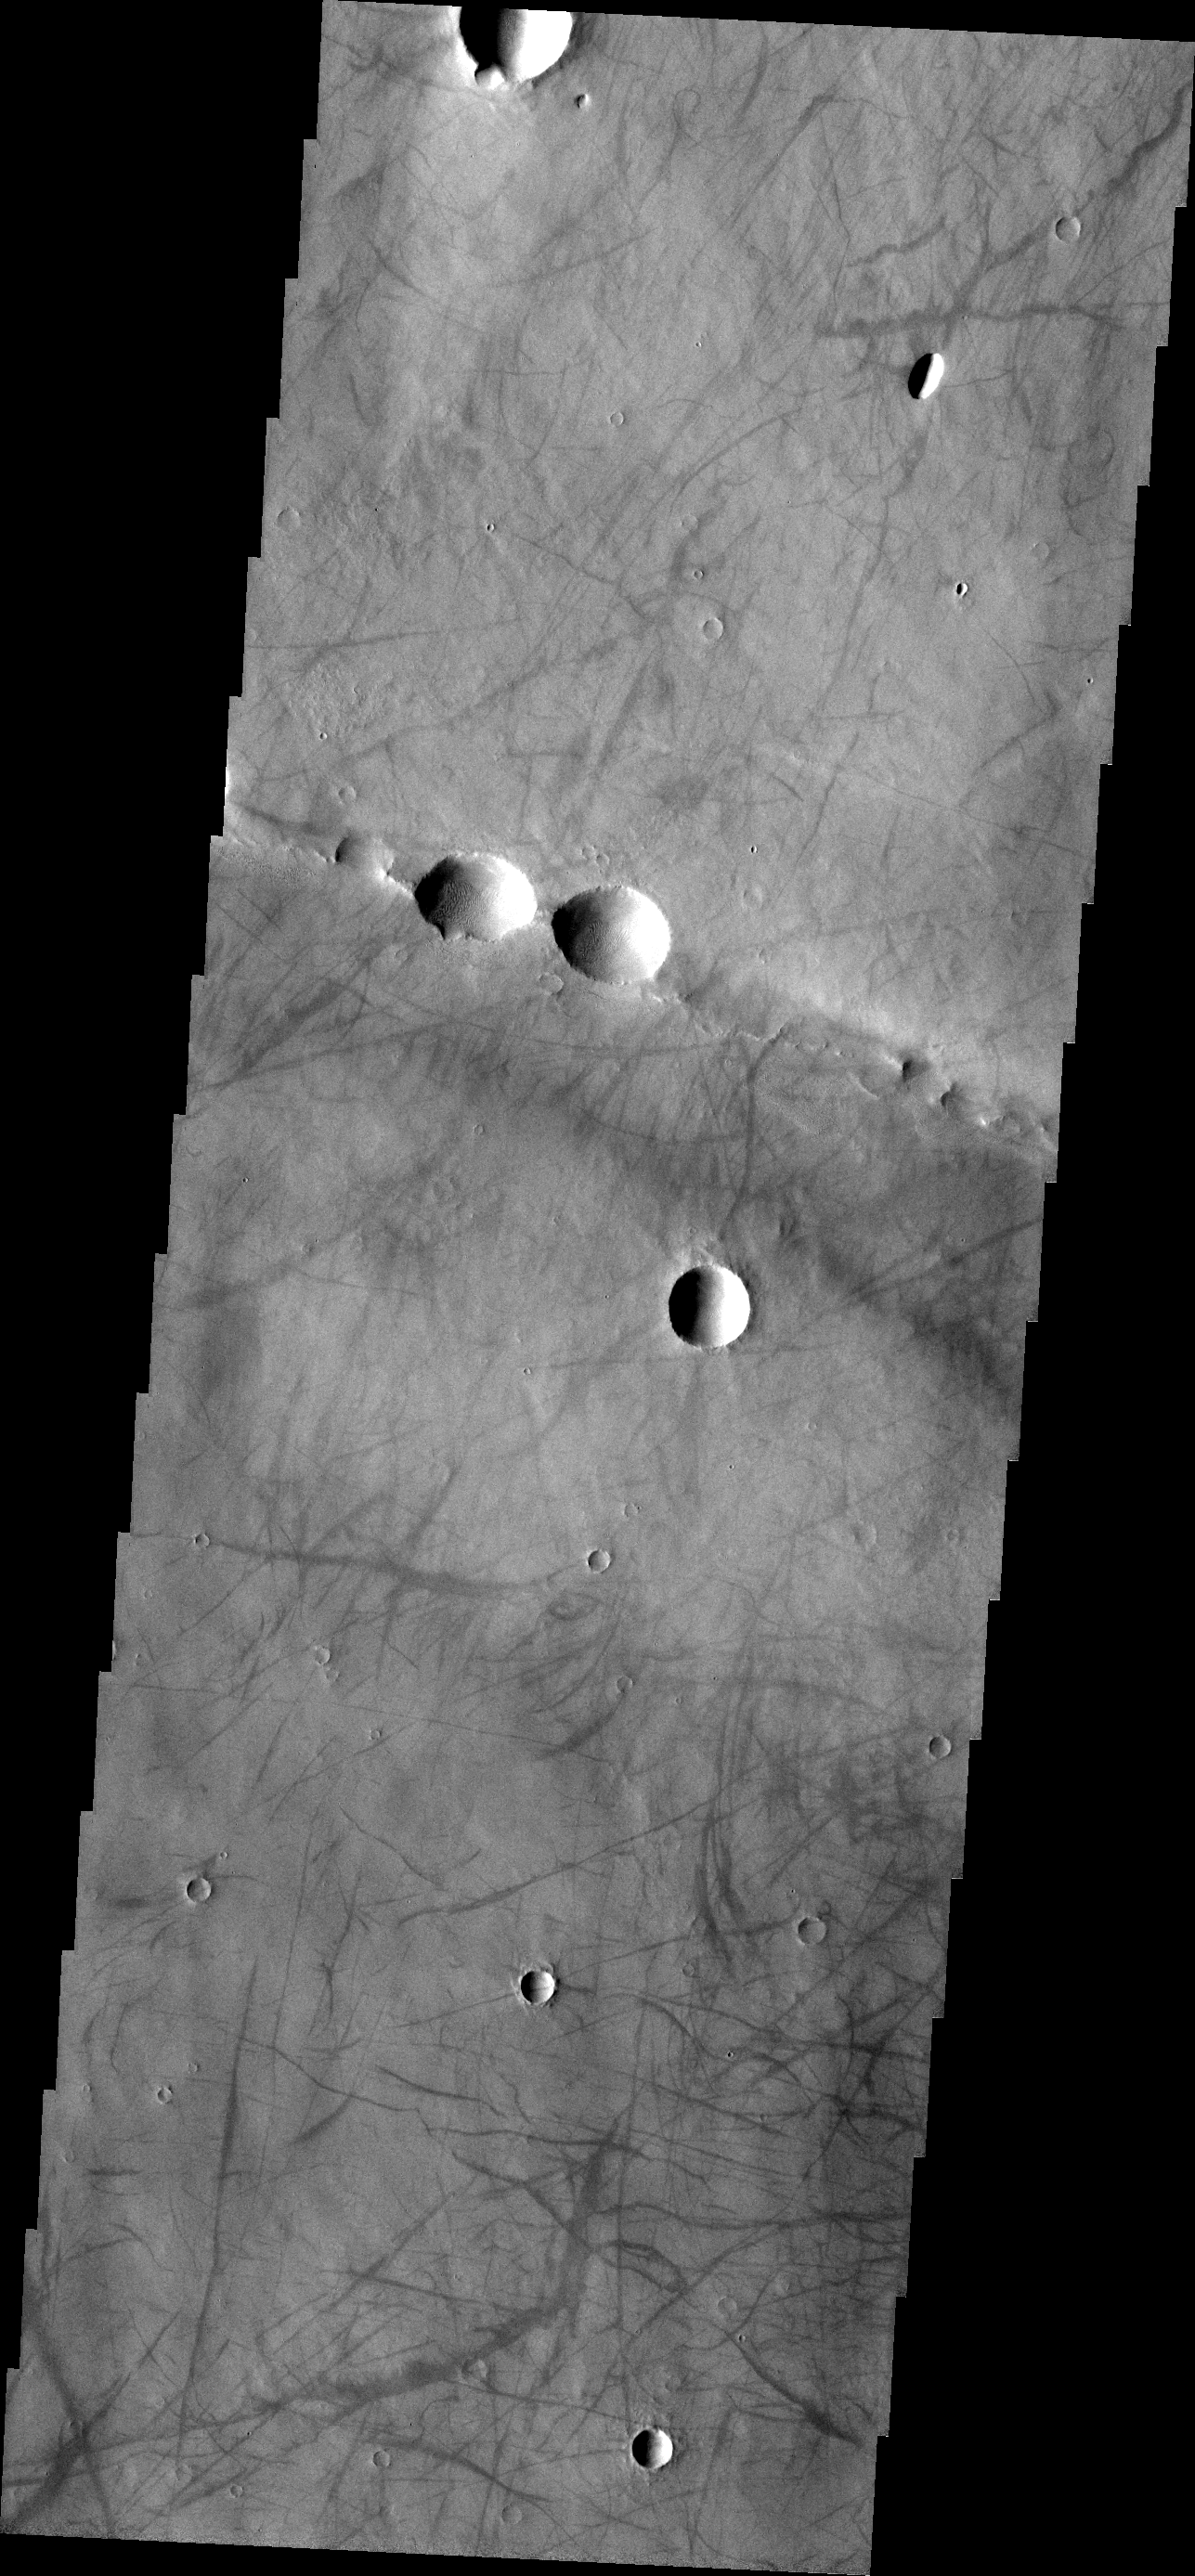

Dust Devil Tracks

The dust devil tracks in this VIS image are located on Syria Planum, just south of Noctis Labyrinthus.

Image information: VIS instrument. Latitude -8.9N, Longitude 259.2E. 18 meter/pixel resolution.

Please see the THEMIS Data Citation Note for details on crediting THEMIS images.

Note: this THEMIS visual image has not been radiometrically nor geometrically calibrated for this preliminary release. An empirical correction has been performed to remove instrumental effects. A linear shift has been applied in the cross-track and down-track direction to approximate spacecraft and planetary motion. Fully calibrated and geometrically projected images will be released through the Planetary Data System in accordance with Project policies at a later time.

NASA’s Jet Propulsion Laboratory manages the 2001 Mars Odyssey mission for NASA’s Office of Space Science, Washington, D.C. The Thermal Emission Imaging System (THEMIS) was developed by Arizona State University, Tempe, in collaboration with Raytheon Santa Barbara Remote Sensing. The THEMIS investigation is led by Dr. Philip Christensen at Arizona State University. Lockheed Martin Astronautics, Denver, is the prime contractor for the Odyssey project, and developed and built the orbiter. Mission operations are conducted jointly from Lockheed Martin and from JPL, a division of the California Institute of Technology in Pasadena.

Credit: NASA/JPL/ASU